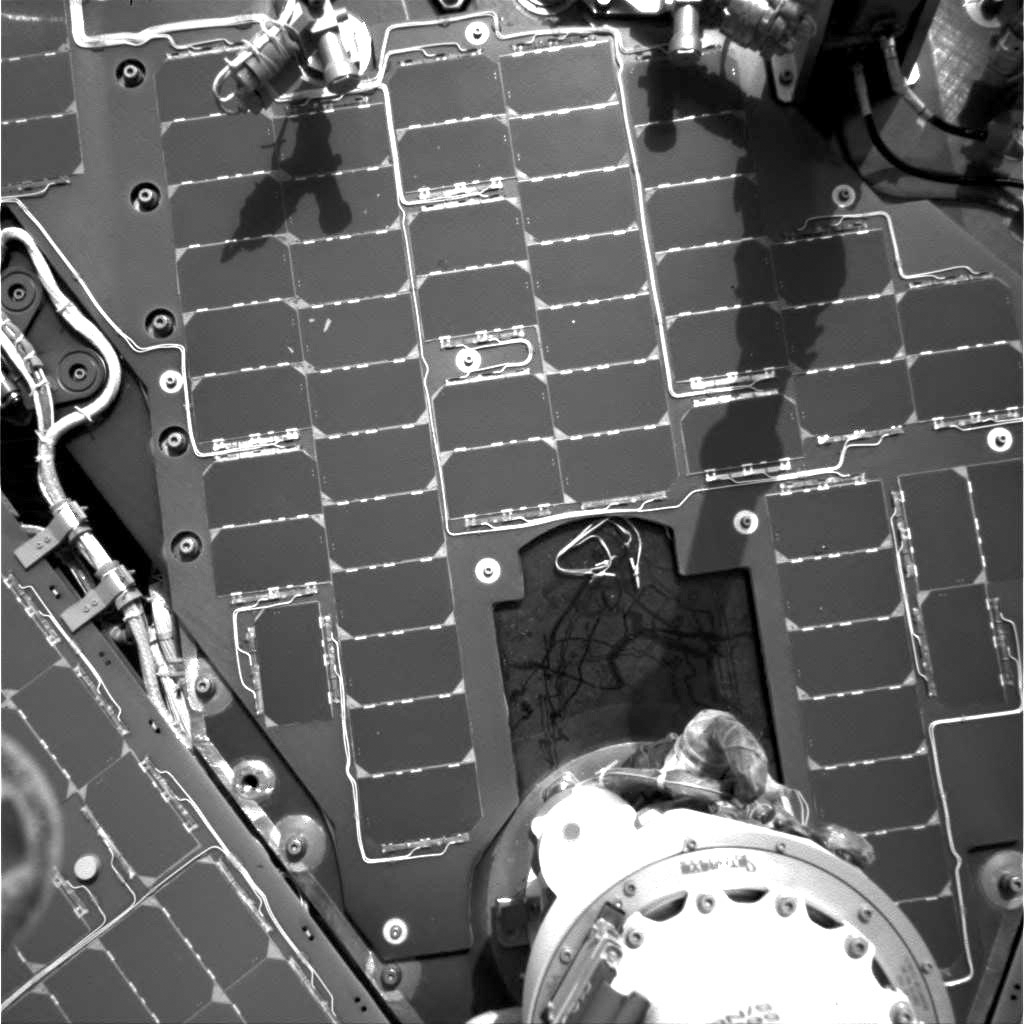

A Year’s Worth of Tracks in the Dust

A cable-tie no more than several centimeters (a few inches) long, resembling the wires used to fasten bags around loaves of bread, has left a trail of streaks in a fine layer of dust on the deck of NASA’s Mars Exploration Rover Spirit. It is the light-toned squiggle shape against a dark background slightly below and to the right of the center of this image. The tie has been sliding around in a containment bowl created by the solar array and the base of the Pancam Mast Assembly since landing day on Jan. 3, 2004. A low-resolution image [see PIA07267] from a few hours after landing shows the tie present on the deck. Engineers speculate that the tie may have sprung loose from the bridle that lowered the rover to the surface of Mars or from the rover, lander, backshell, or parachute can. Together, those components used more than 1,000 cable ties, all sterilized like the rover itself to prevent transfer of contaminants from Earth to Mars. Close inspection of the marks in the dust left by the tie reveals that, much like pictographs on a rock wall, older streaks have been covered with dust, while newer streaks are superimposed on the dust that covers the older streaks. Spirit took this picture with its navigation camera on martian day, or sol, 358 (Jan. 3, 2005).

Credit: NASA/JPL